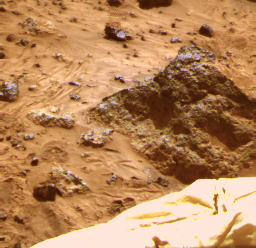

Standard “Raw” View of “Mini-Matterhorn”

The “Mini Matterhorn” is a 3/4 meter rock immediately east-southeast of the Mars Pathfinder lander. This image, along with PIA00817 and PIA00818, shows how super resolution techniques can be applied to nearfield targets to help to address questions about the texture of the rocks at the landing site and what it might tell us about their modes of origin.

This image shows a “raw,” standard-resolution color frame of the rock. PIA00818 and PIA00819 were produced by combining the “Super pan” frames from the IMP camera. The composite color frame consists of 7 frames from the right eye, taken with different color filters that were enlarged by 500% and then co-added using Adobe Photoshop to produce, in effect, a super-resolution panchromatic frame that is sharper than an individual frame would be.

Mars Pathfinder is the second in NASA’s Discovery program of low-cost spacecraft with highly focused science goals. The Jet Propulsion Laboratory, Pasadena, CA, developed and manages the Mars Pathfinder mission for NASA’s Office of Space Science, Washington, D.C. JPL is a division of the California Institute of Technology (Caltech).

Photojournal note: Sojourner spent 83 days of a planned seven-day mission exploring the Martian terrain, acquiring images, and taking chemical, atmospheric and other measurements. The final data transmission received from Pathfinder was at 10:23 UTC on September 27, 1997. Although mission managers tried to restore full communications during the following five months, the successful mission was terminated on March 10, 1998.

Credit: NASA/JPL